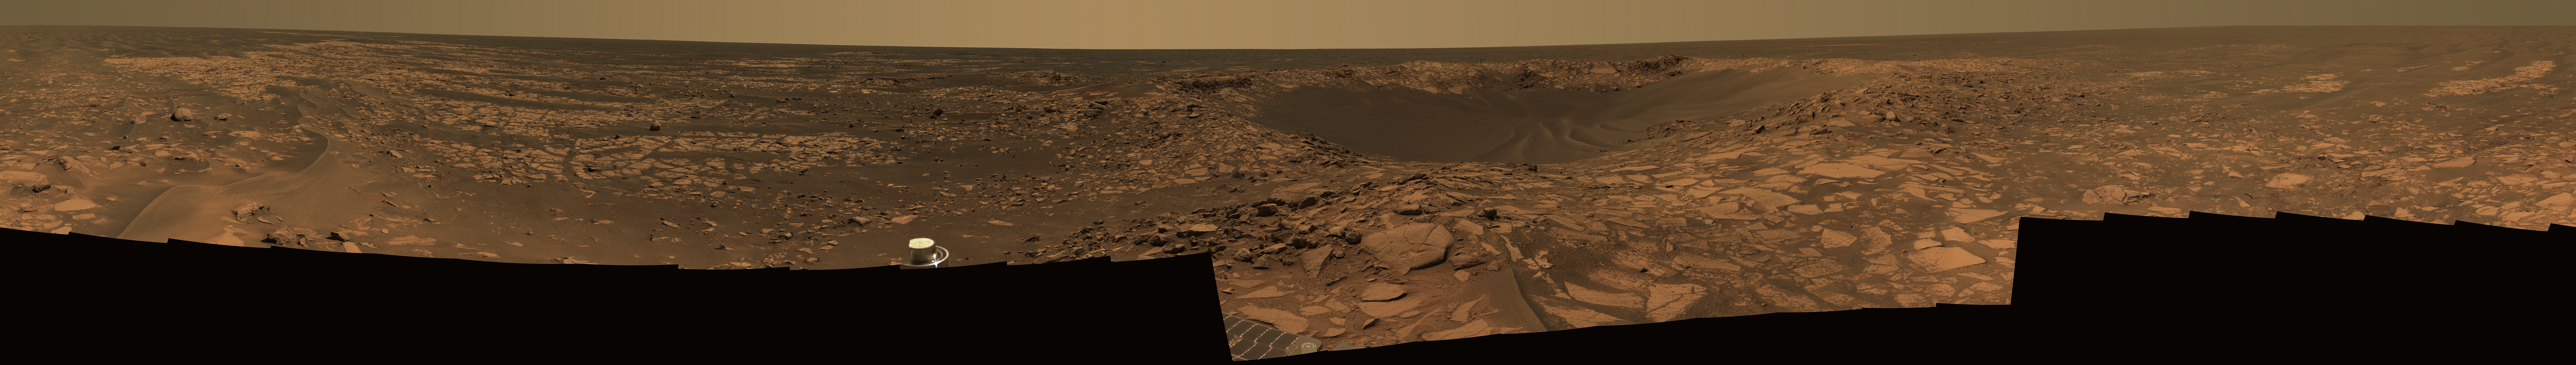

Of Craters and Erosion: Opportunity Examines “Beagle”

This 360-degree view shows Opportunity’s last stop on the now-familiar surface of Meridiani Planum before reaching different terrains associated with the very large “Victoria Crater.” In the center of the mosaic is “Beagle Crater,” an impact crater about 35 meters (115 feet) wide. On the far left and wrapping around to the far right, Opportunity’s tracks are visible approaching the crater.

Though it looks relatively fresh in orbital images, from a closer vantage point Beagle Crater appears moderately eroded. The crater walls are slumped and the middle of the crater bowl is filled with rippled sand. However, a slightly raised crater rim remains, and in a few places (for instance, on the inside left wall), cliffs of outcrop appear to be preserved in the crater. Ejected rocks from Beagle Crater surround the rover, many with the distinctive, fine-grained layering commonly seen in the rocks of Meridiani Planum. Many of these rocks have surfaces smoothed by wind erosion. Wind erosion also formed the sand drifts nestled among the rocks.

Because impact craters have well-understood shapes when they form, the altered appearance of eroded craters gives scientists clues to the processes that modified them. By observing how filled an impact crater has become and how worn its edges are, scientists can estimate how long its surface has been exposed to erosion. The many-sided outline of a crater such as Beagle and the blocky appearance of its ejecta may also tell scientists about the strength of the underlying bedrock. Based on observations such as these, scientists know that Beagle Crater is fresher than “Eagle” and “Fram” craters near Opportunity’s landing site and more similar in form to “Viking” and “Voyager” craters in the plains to the north of Beagle.

Opportunity made other observations at Beagle Crater, such as spectroscopic measurements taken with the panoramic camera and the miniature thermal emission spectrometer, to help scientists assess the composition of the rocks and determine whether Beagle Crater was excavated into the surface rocks of Meridiani Planum or into the ejecta blanket of Victoria Crater.

Beagle Crater takes its unofficial name from a great ship of exploration, the HMS Beagle, whose most famous passenger was British naturalist Charles Darwin. During the Beagle expedition around the world, Darwin conducted many of the observations that led to his theory of natural selection. Scientists have unofficially named many rocks and features in the area of Beagle Crater after the Galapagos Islands and the varieties of finches Darwin observed there. The name Beagle Crater also commemorates the European Space Agency’s ill-fated Beagle 2 lander, the loss if which is a reminder of how difficult space exploration can be.

Opportunity took the mosaic of images that make up this 360-degree view of the rover’s surroundings with the panoramic camera on the rover’s 901st through 904th sols, or Martian days (Aug. 6 through Aug. 9, 2006), of exploration. This is an approximate true-color image combining exposures taken through the panoramic camera’s 753-nanometer, 535-namometer, and 432-nanometer filters.

Credit: NASA/JPL-Caltech/Cornell/UNM